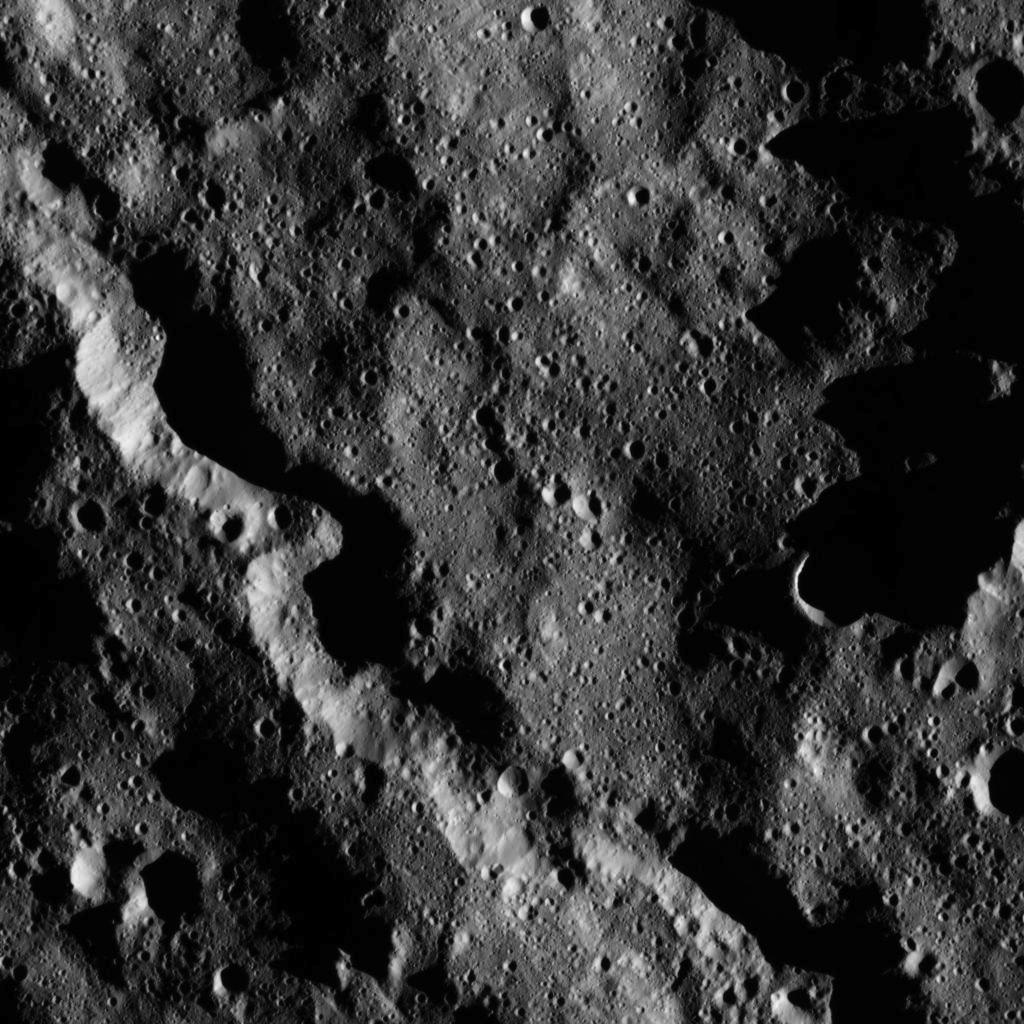

Dawn LAMO Image 14

This moody scene from NASA’s Dawn spacecraft captures a portion of the southern hemisphere of Ceres. The image is centered at approximately 64 degrees south latitude, 291 degrees east longitude.

Dawn captured the scene on Dec. 23, 2015 from its low-altitude mapping orbit (LAMO), at an approximate altitude of 240 miles (385 kilometers) above Ceres. The image resolution is 120 feet (35 meters) per pixel.

Dawn’s mission is managed by JPL for NASA’s Science Mission Directorate in Washington. Dawn is a project of the directorate’s Discovery Program, managed by NASA’s Marshall Space Flight Center in Huntsville, Alabama. UCLA is responsible for overall Dawn mission science. Orbital ATK, Inc., in Dulles, Virginia, designed and built the spacecraft. The German Aerospace Center, the Max Planck Institute for Solar System Research, the Italian Space Agency and the Italian National Astrophysical Institute are international partners on the mission team.

Credit: NASA/JPL-Caltech/UCLA/MPS/DLR/IDA